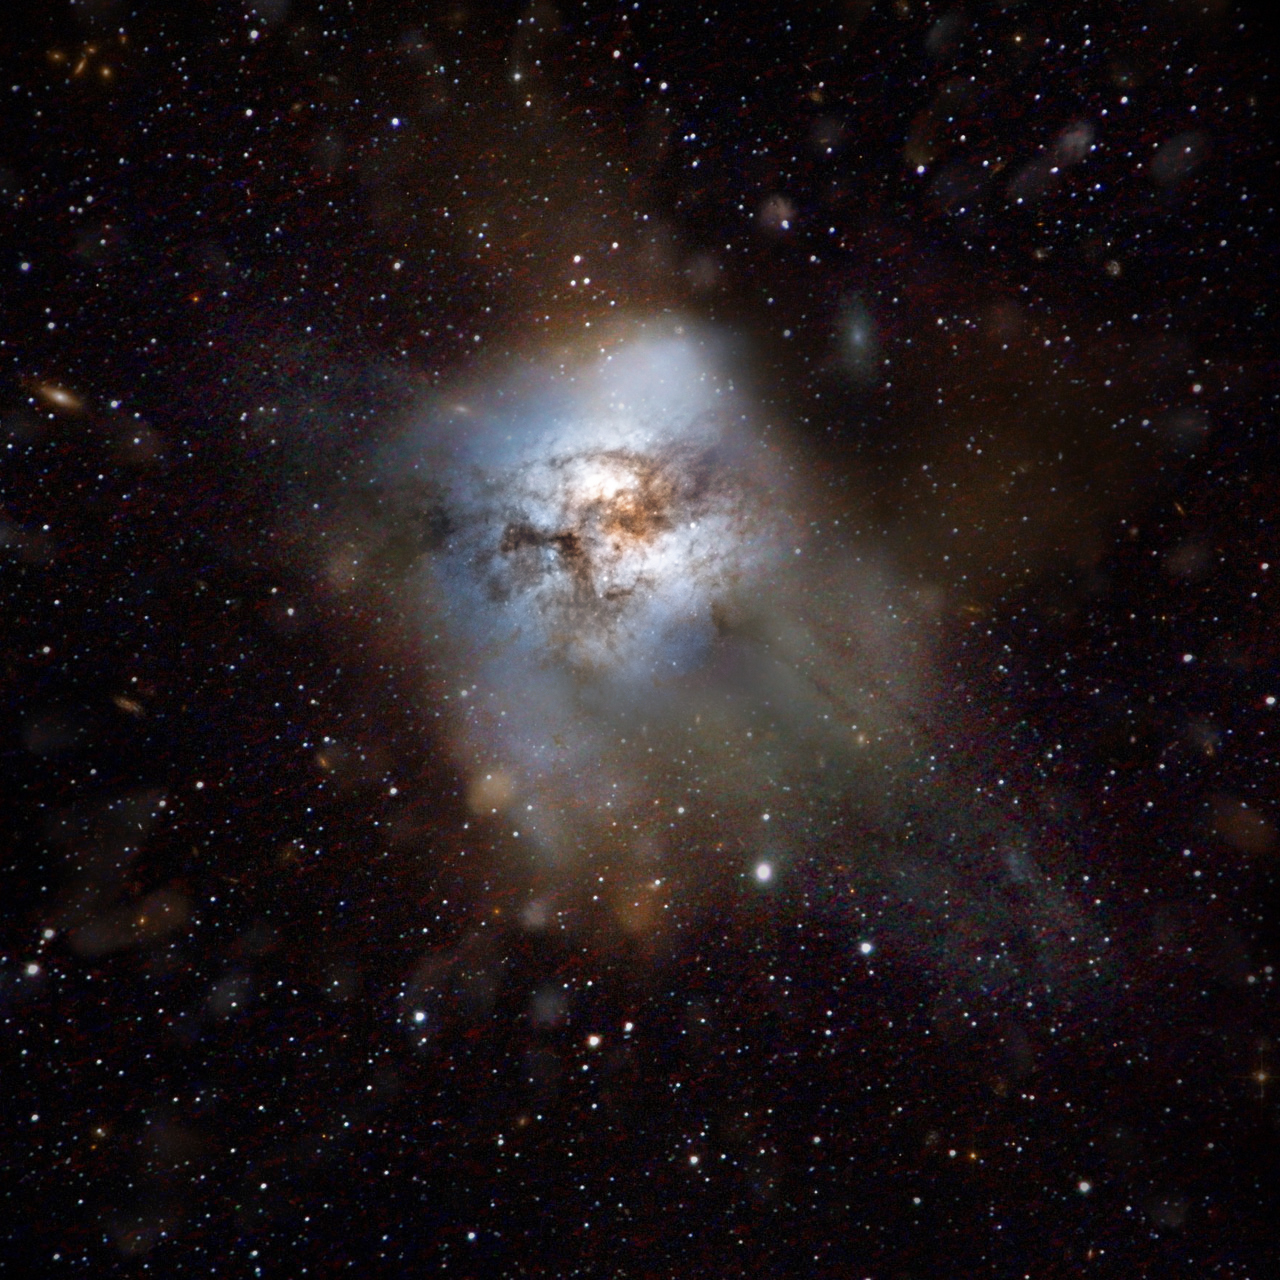

Artist's Impression of Starburst Galaxy

This artist's impression shows the "starburst" galaxy HFLS3. The galaxy appears as little more than a faint, red smudge in images from the Herschel space observatory. But appearances can be deceiving for it is making stars more than 2,000 times faster than our own Milky Way galaxy, one of the highest star-formation rates ever seen in any galaxy. Amazingly, it is seen at a time when the universe was less than a billion years old, challenging galaxy evolution theories.

Herschel is a European Space Agency cornerstone mission, with science instruments provided by consortia of European institutes and with important participation by NASA. NASA's Herschel Project Office is based at NASA's Jet Propulsion Laboratory, Pasadena, Calif. JPL contributed mission-enabling technology for two of Herschel's three science instruments. The NASA Herschel Science Center, part of the Infrared Processing and Analysis Center at Caltech in Pasadena, supports the United States astronomical community. Caltech manages JPL for NASA.

Credit: Courtesy NASA/JPL-Caltech